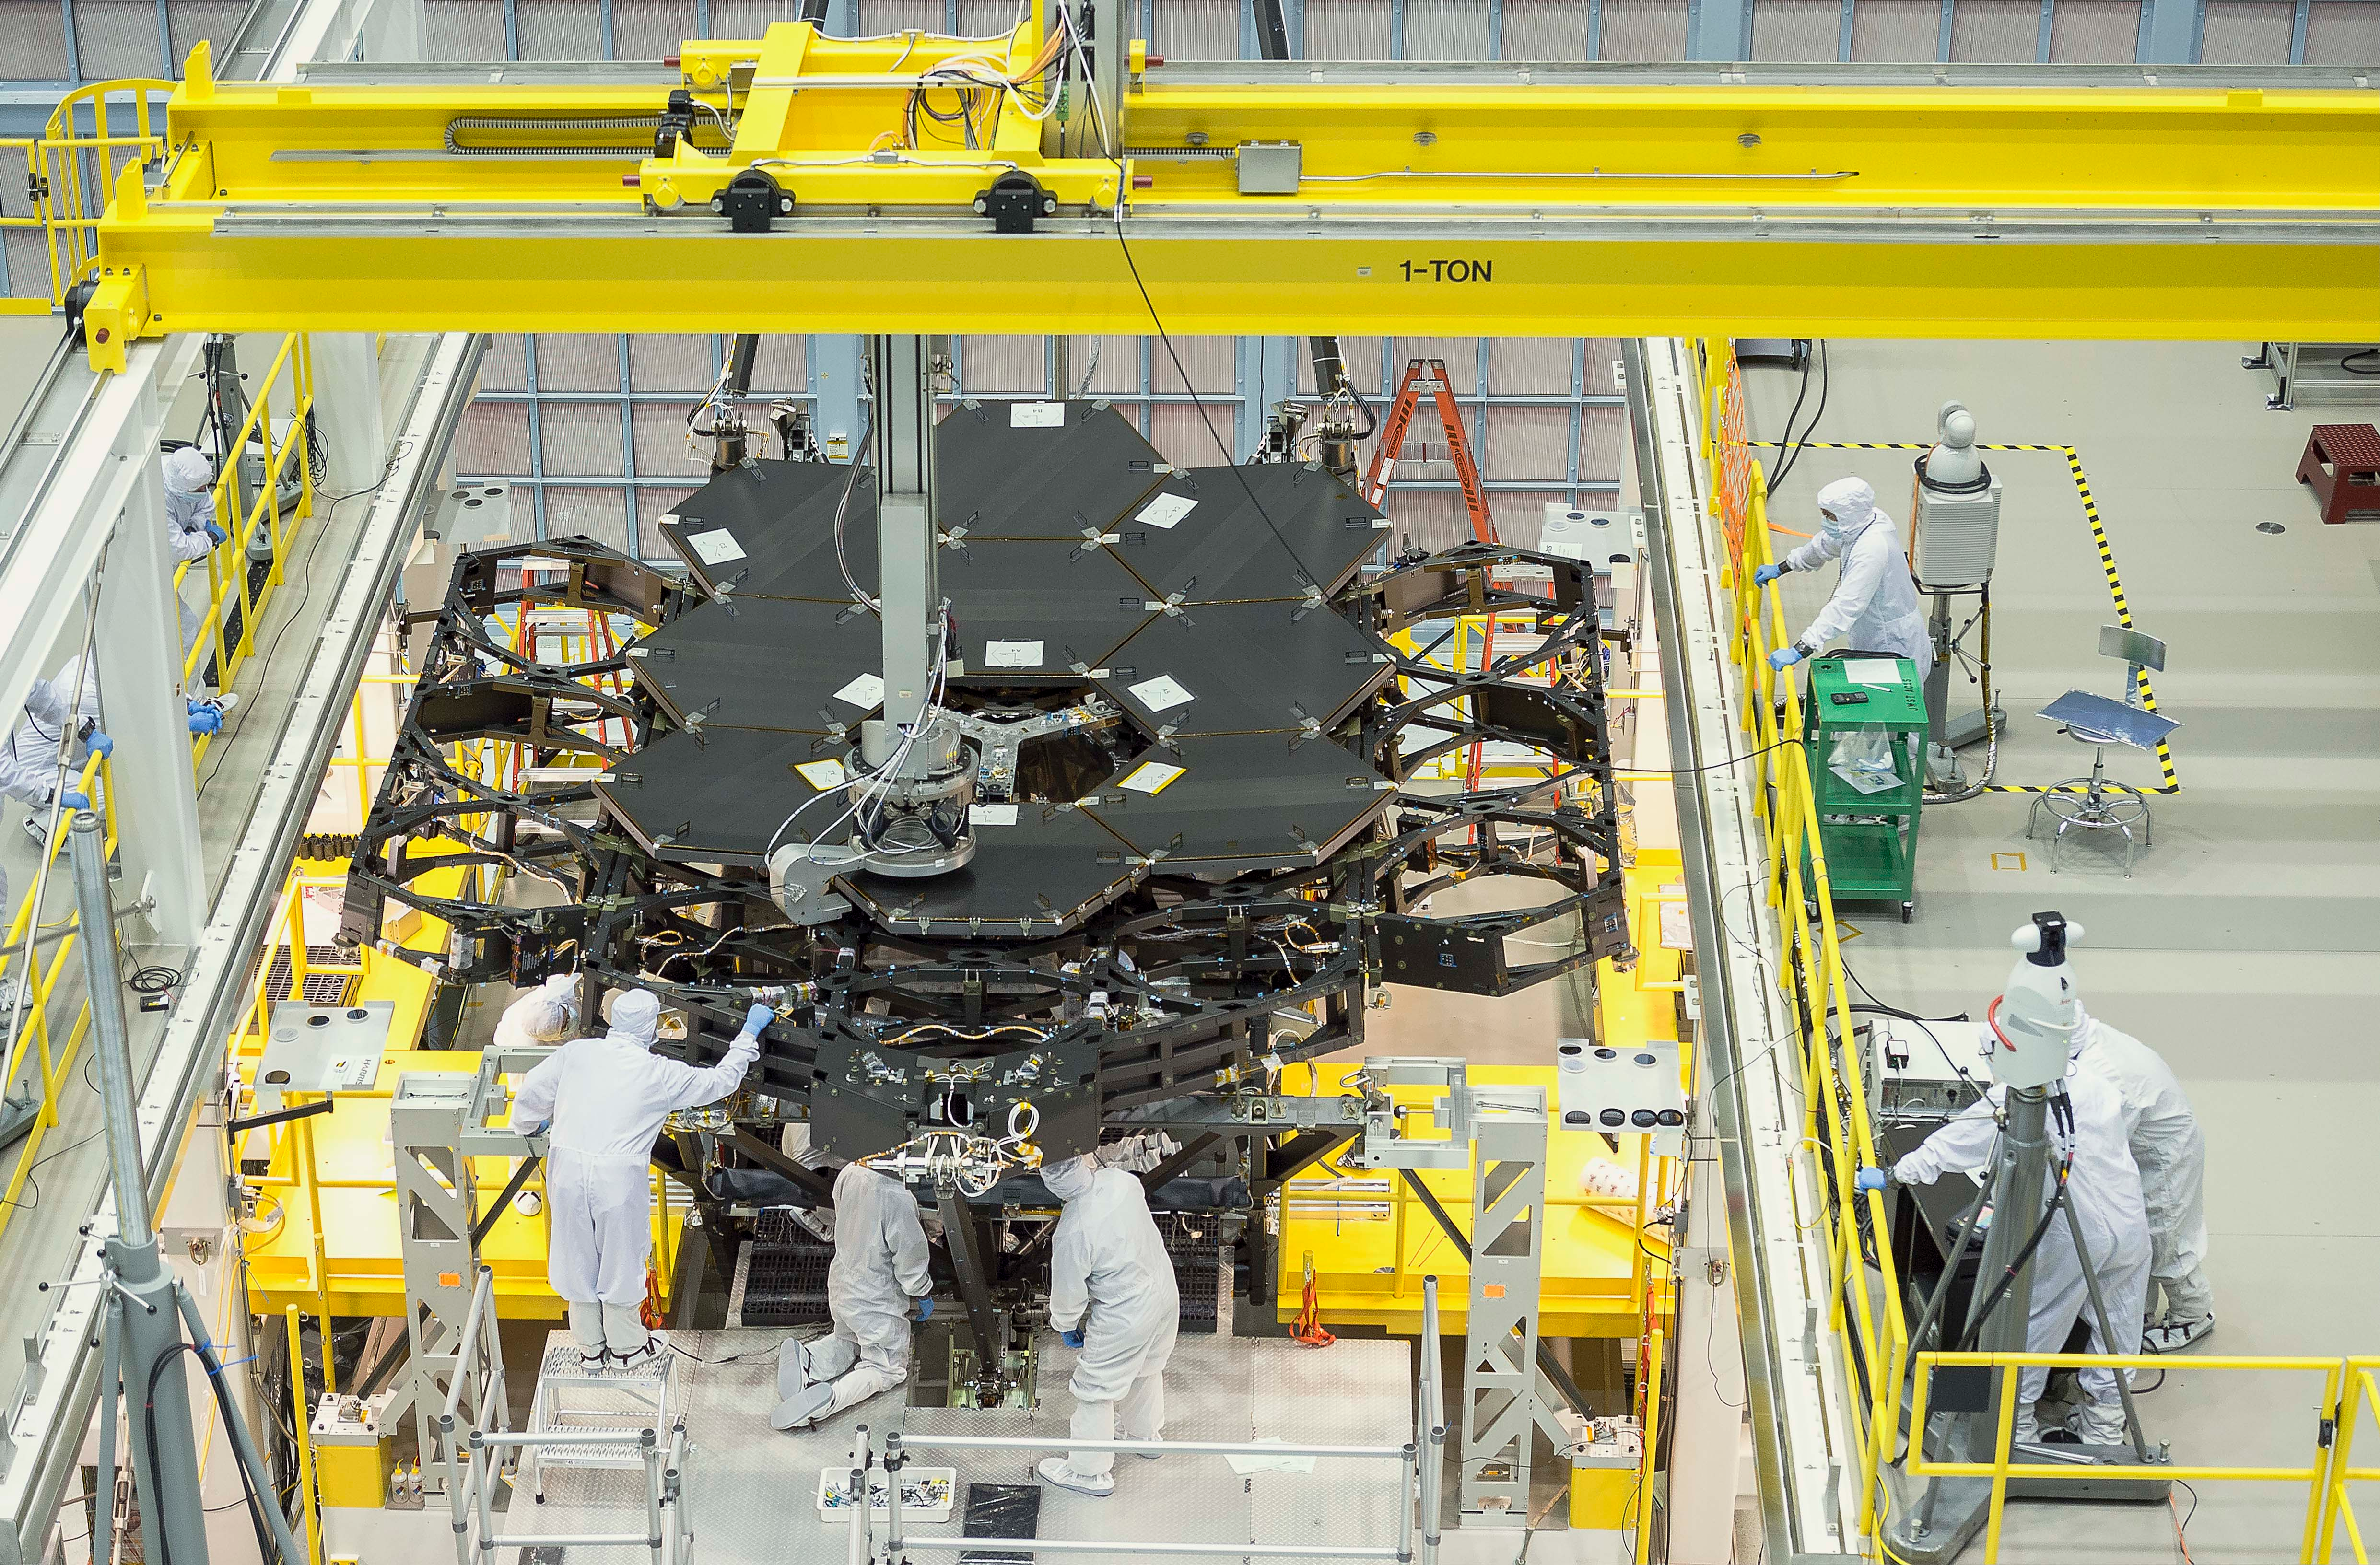

James Webb Space Telescope Mirror Halfway Complete

Inside NASA's Goddard Space Flight Center's massive clean room in Greenbelt, Maryland, the ninth flight mirror was installed onto the telescope structure with a robotic arm. This marks the halfway completion point for the James Webb Space Telescope's segmented primary mirror. This rare overhead shot of the James Webb Space Telescope shows the nine primary flight mirrors installed on the telescope structure in a clean room at NASA's Goddard Space Flight Center in Greenbelt, Maryland.

Credit: NASA's Goddard Space Flight Center/Chris Gunn